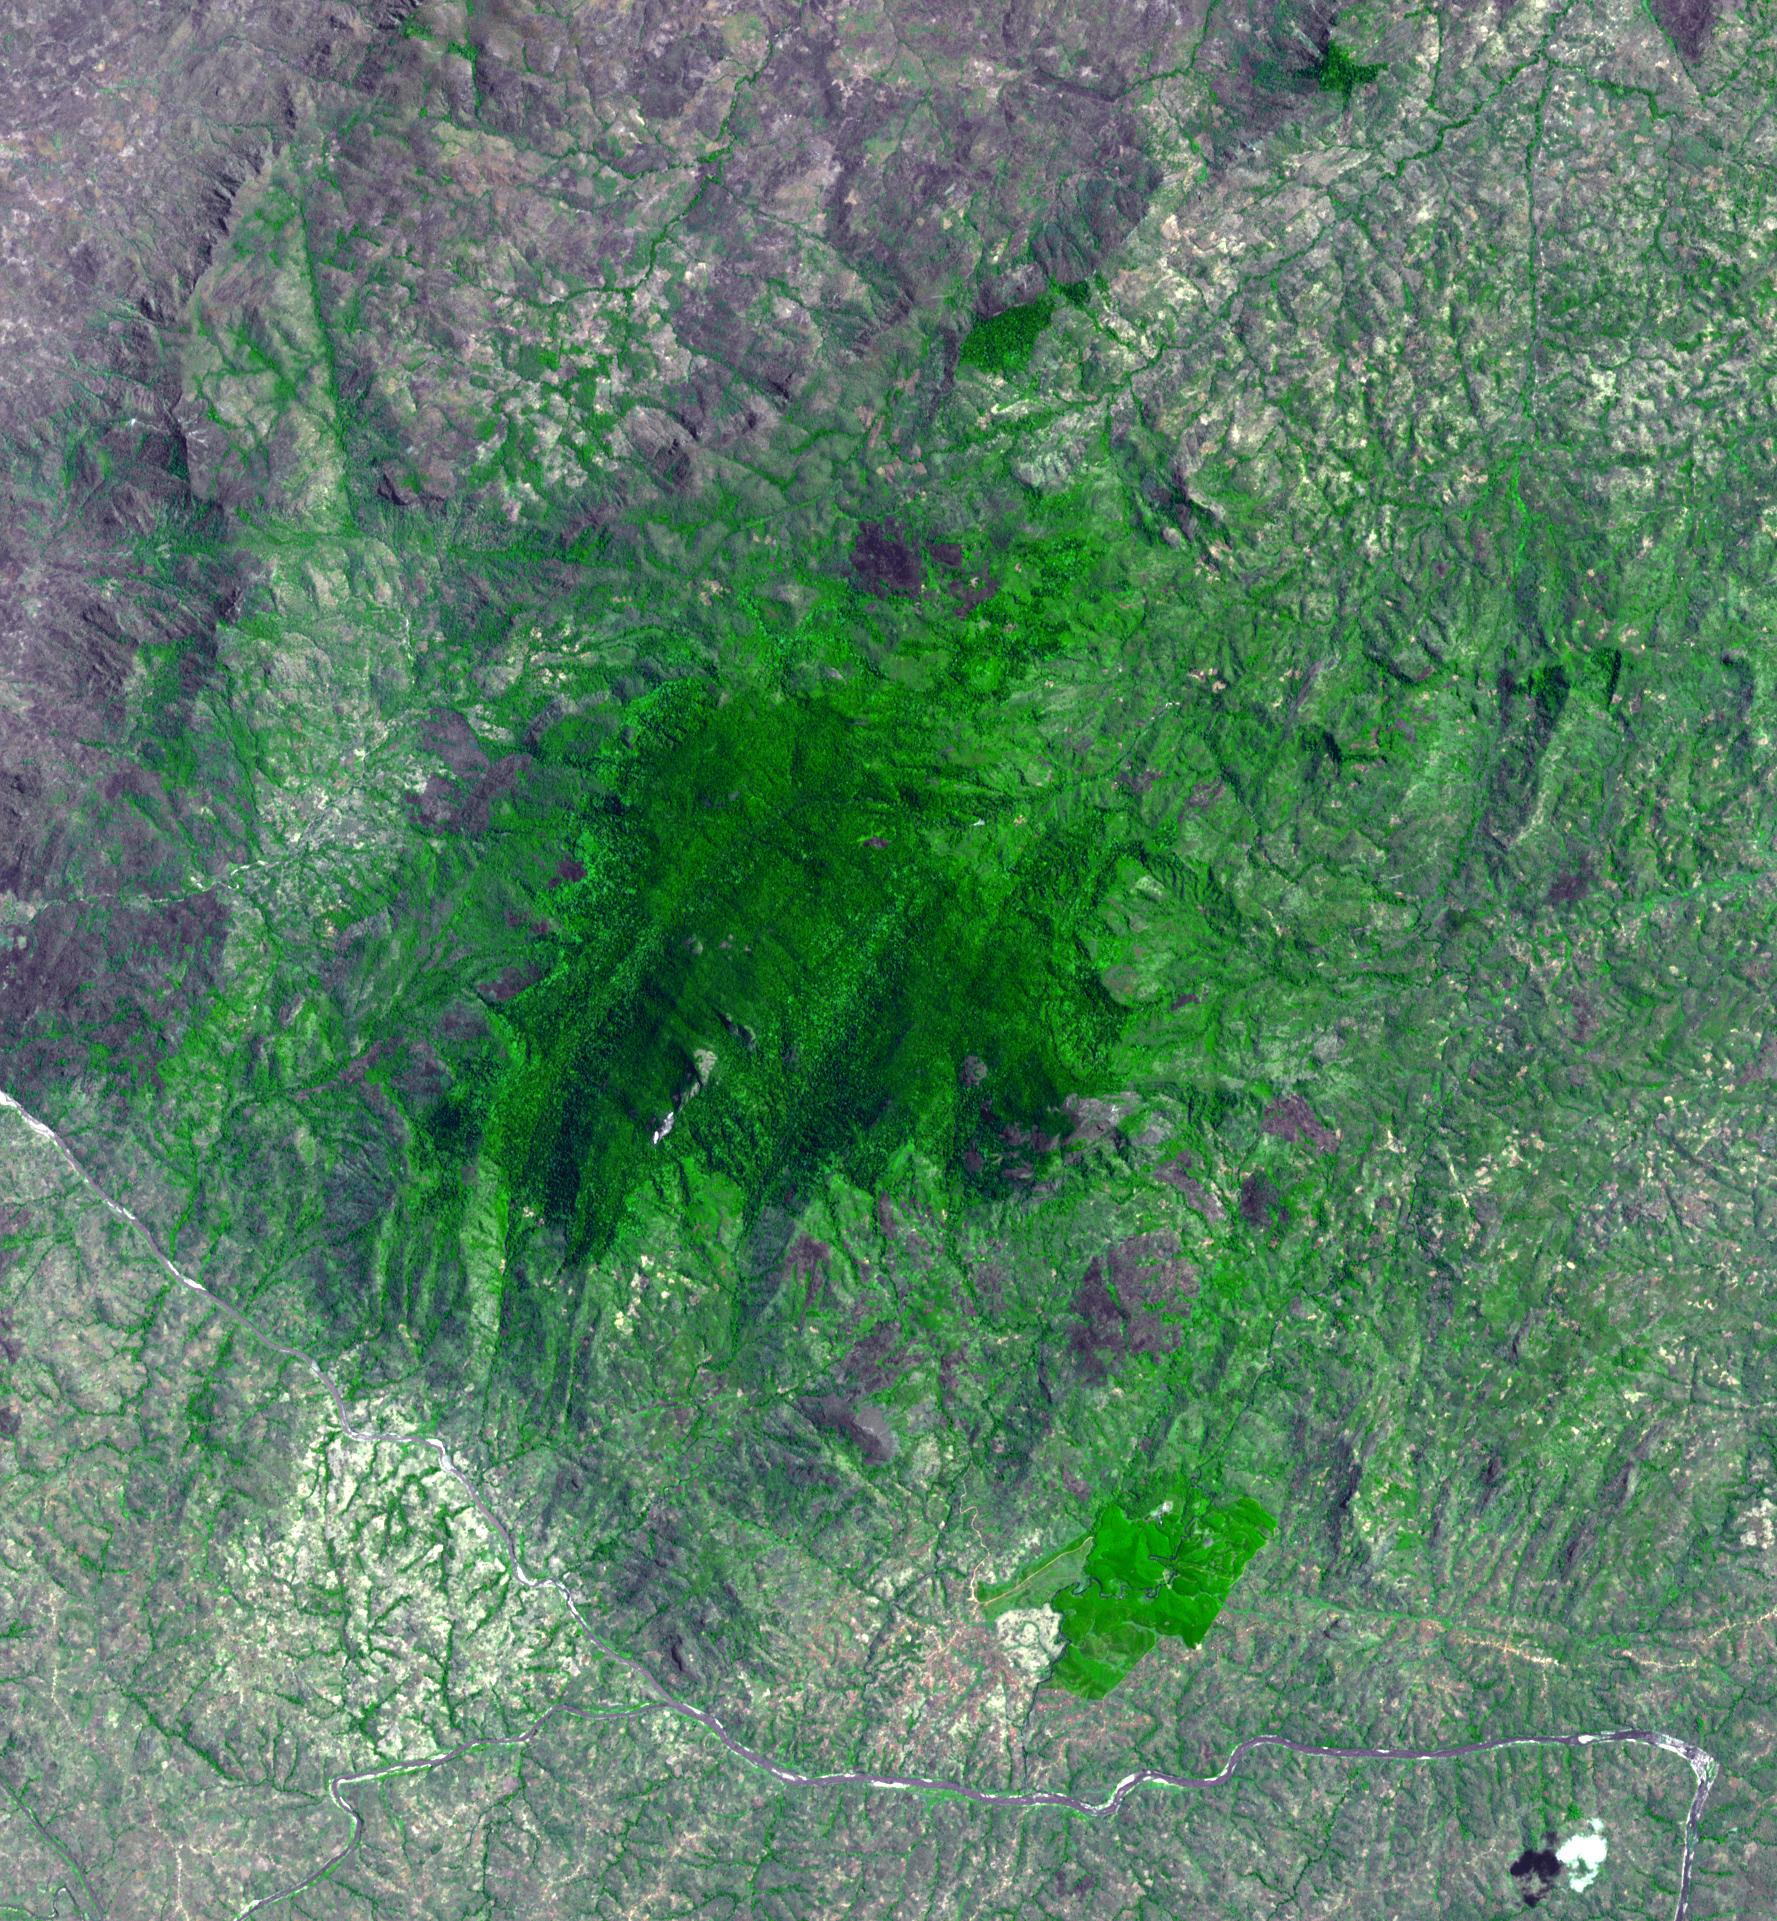

Mount Mabu, Mozambique

Mount Mabu in northern Mozambique is famous for its old-growth rain forest. The 75 square kilometers forest and its extremely diverse wildlife were unknown to scientists until 2005. One scientist believes he has discovered 15 new species of dung beetles. At least 25 additional new species of animals have also been found. The image was acquired October 4, 2023, covers an area of 26.7 by 28.8 km, and is located at 16.3 degrees south, 36.4 degrees east.

With its 14 spectral bands from the visible to the thermal infrared wavelength region and its high spatial resolution of about 50 to 300 feet (15 to 90 meters), ASTER images Earth to map and monitor the changing surface of our planet. ASTER is one of five Earth-observing instruments launched Dec. 18, 1999, on Terra. The instrument was built by Japan’s Ministry of Economy, Trade and Industry. A joint U.S./Japan science team is responsible for validation and calibration of the instrument and data products.

The broad spectral coverage and high spectral resolution of ASTER provides scientists in numerous disciplines with critical information for surface mapping and monitoring of dynamic conditions and temporal change. Example applications are monitoring glacial advances and retreats; monitoring potentially active volcanoes; identifying crop stress; determining cloud morphology and physical properties; wetlands evaluation; thermal pollution monitoring; coral reef degradation; surface temperature mapping of soils and geology; and measuring surface heat balance.

The U.S. science team is located at NASA’s Jet Propulsion Laboratory in Pasadena, Calif. The Terra mission is part of NASA’s Science Mission Directorate, Washington.

Credit: NASA/METI/AIST/Japan Space Systems, and U.S./Japan ASTER Science Team